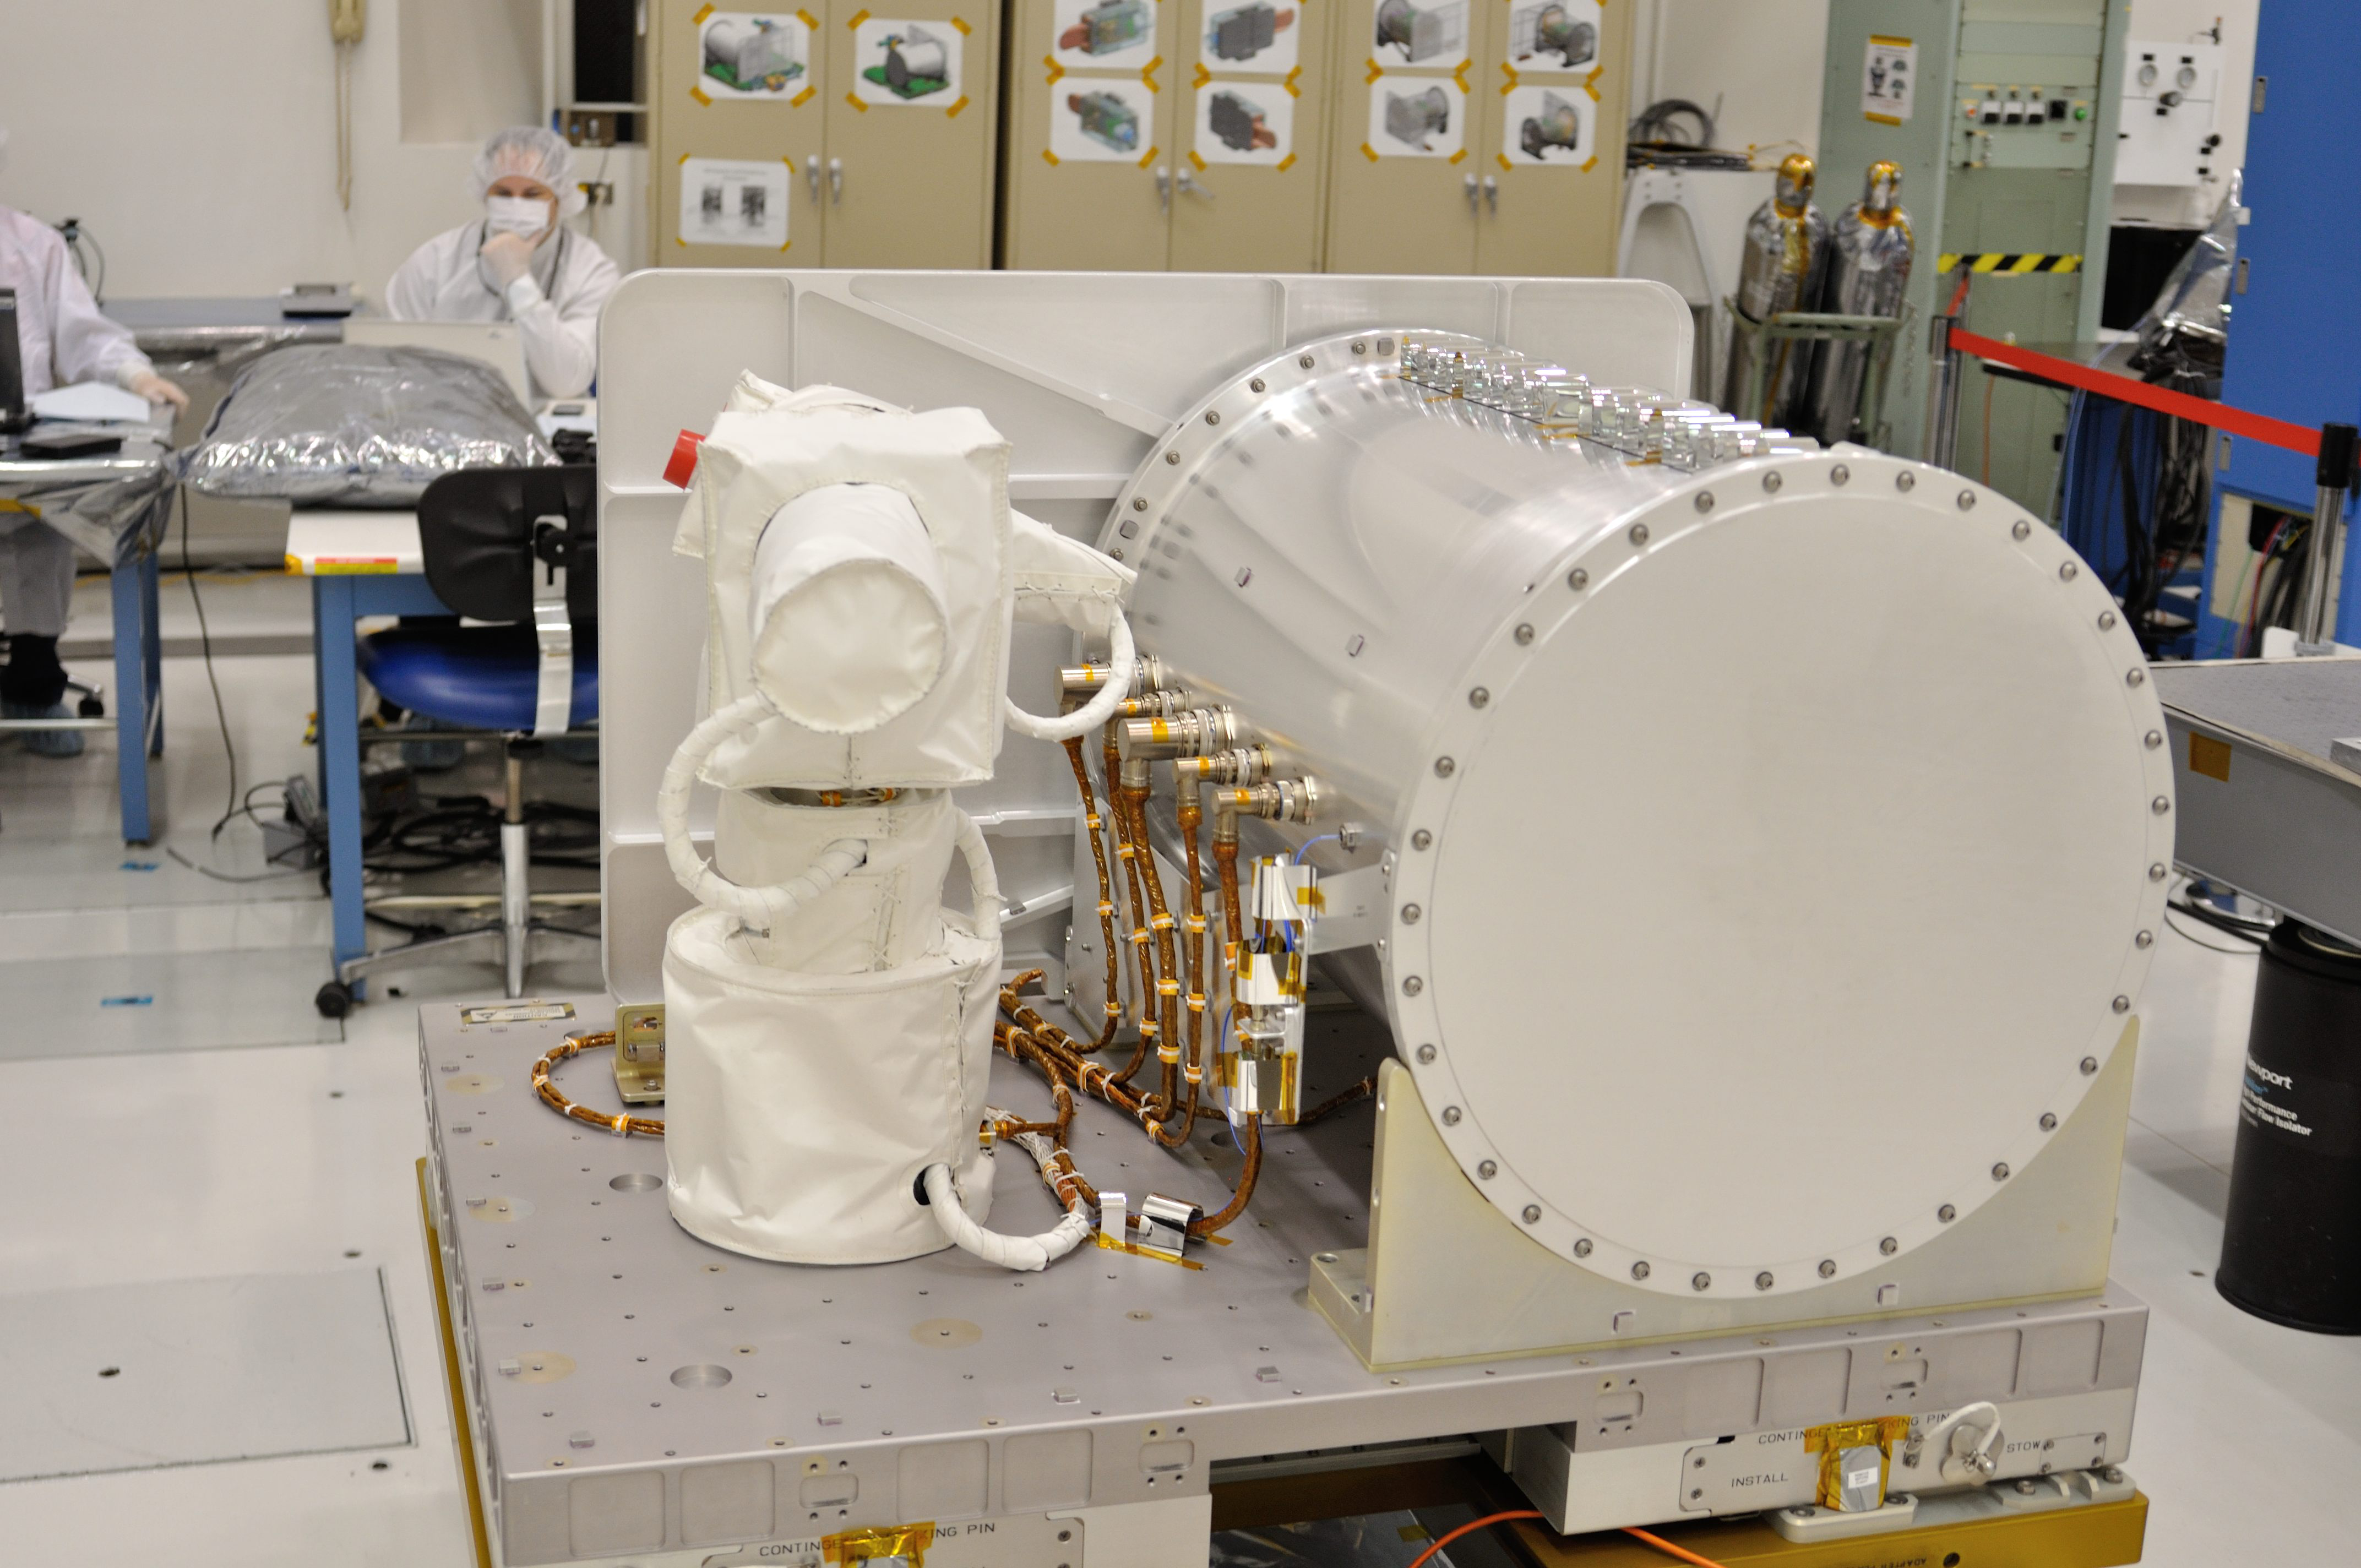

OPALS Final Testing

Optical PAyload for Lasercomm Science (OPALS) flight terminal undergoes final testing at NASA’s Jet Propulsion Laboratory. OPALS was launched to the International Space Station from Cape Canaveral Air Force Station in Florida on April 18, 2014.

OPALS is a partnership between NASA’s Jet Propulsion Laboratory, Pasadena, Calif.; the International Space Station Program (Johnson Space Center, Houston; Kennedy Space Center, Fla., Marshall Space Flight Center, Huntsville, Ala.) and the Advanced Exploration Systems Program (NASA HQ).

Credit: NASA/JPL-Caltech